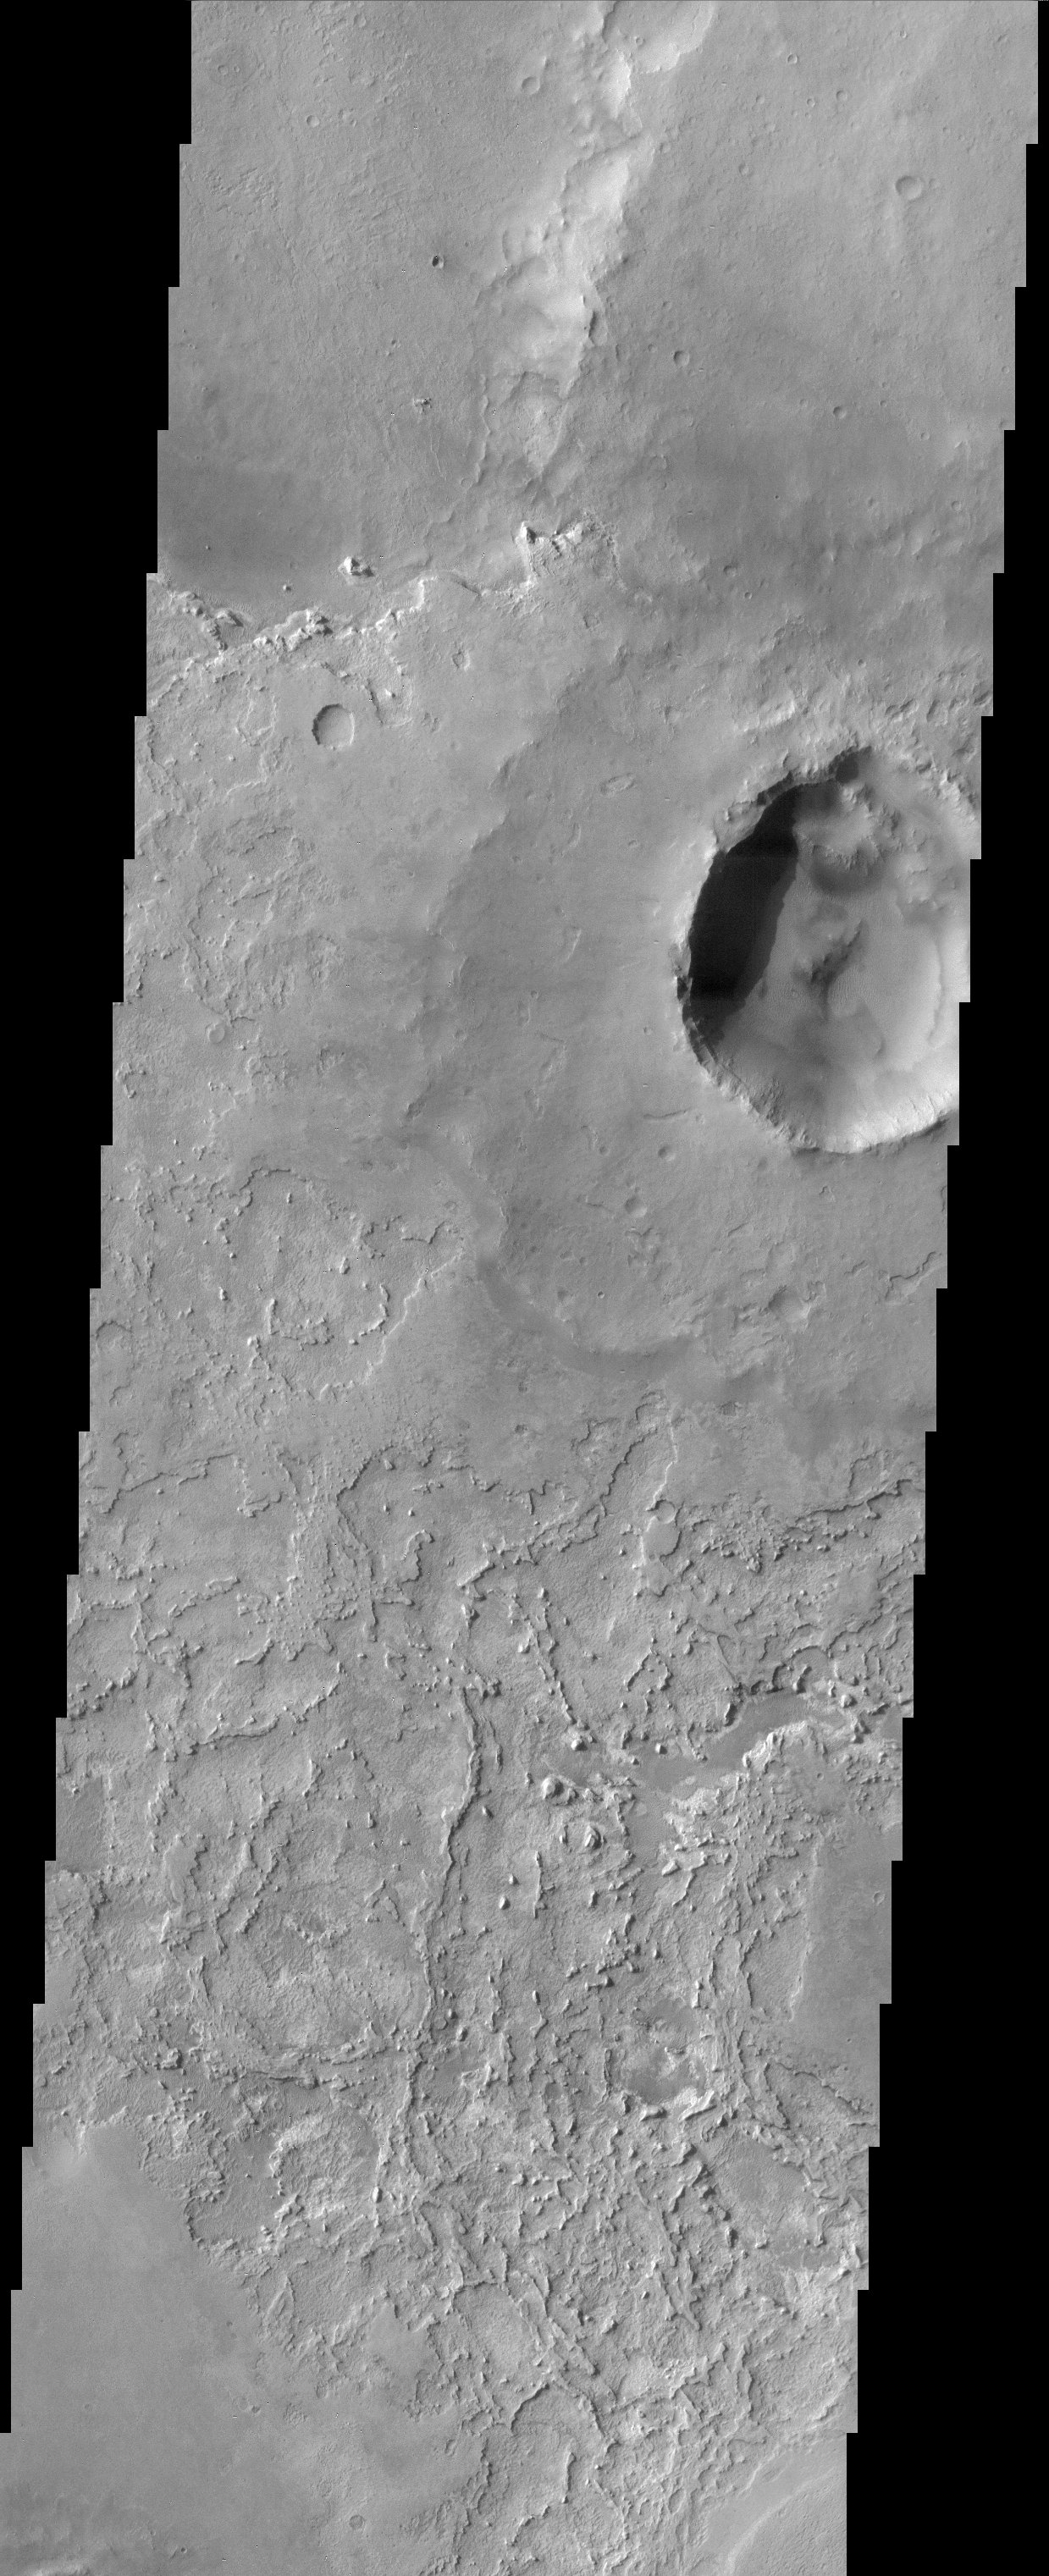

Terra Meridiani

This image is located near the equator and the prime meridian of Mars in a region called Terra Meridiani. This is a unique area of Mars that displays layers of material that appear to be in the process of being stripped away. This exposing another layer of material directly underneath that is visible in the central portion of the image. Measurements from another instrument in orbit around Mars, the Thermal Emission Spectrometer on the Mars Global Surveyor, indicate that this region has a high concentration of a mineral called hematite. Grey hematite can form in both volcanic and water rich environments. It is not certain exactly how this mineral formed on Mars, but its presence along with the layering seen in this region makes this region of Mars particularly interesting. Among other possibilities, these layers could be volcanic ash deposits or plausibly sediments deposited in water. This region of Mars is very old and whatever process took place here, it happened long ago. This is one of the principal candidate sites for the next rover mission that will be sent to Mars in 2003.

Note: this THEMIS visual image has not been radiometrically nor geometrically calibrated for this preliminary release. An empirical correction has been performed to remove instrumental effects. A linear shift has been applied in the cross-track and down-track direction to approximate spacecraft and planetary motion. Fully calibrated and geometrically projected images will be released through the Planetary Data System in accordance with Project policies at a later time.

NASA’s Jet Propulsion Laboratory manages the 2001 Mars Odyssey mission for NASA’s Office of Space Science, Washington, D.C. The Thermal Emission Imaging System (THEMIS) was developed by Arizona State University, Tempe, in collaboration with Raytheon Santa Barbara Remote Sensing. The THEMIS investigation is led by Dr. Philip Christensen at Arizona State University. Lockheed Martin Astronautics, Denver, is the prime contractor for the Odyssey project, and developed and built the orbiter. Mission operations are conducted jointly from Lockheed Martin and from JPL, a division of the California Institute of Technology in Pasadena.

Credit: NASA/JPL/Arizona State University